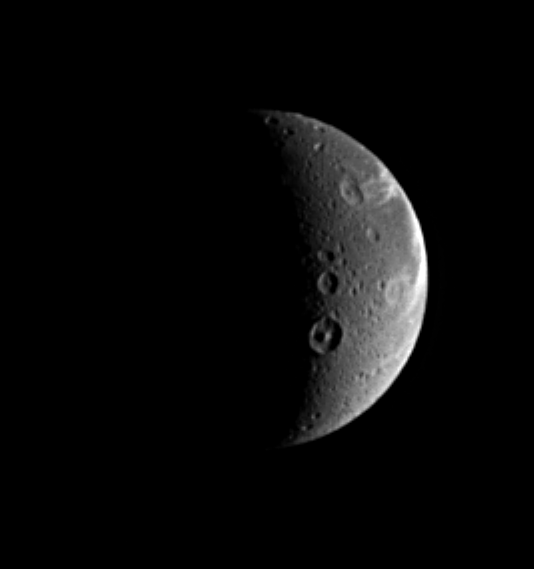

Virgil’s Moon

When naming features on other worlds, scientists like to follow themes, and Dione is no exception. Dione possesses numerous features with names from Virgil’s “Aeneid.” The prominent crater showing a central peak below the center is Dido, a 118-kilometer-wide (73-mile) crater named after the supposed founder of Carthage. The crater just above Dido is Antenor, an 82-kilometer-wide (51-mile) impact crater named after the nephew of Priam who founded the Italian city of Padua. At the upper right is the 97-kilometer-wide (60-mile) impact crater Turnus, which lies at the western end of Carthage Linea, a region of bright, fractured terrain. Dione is 1,118 kilometers (695 miles) across.

The sunlit terrain seen here shows some of the wispy markings on the moon’s trailing hemisphere. Cassini revealed that these markings are actually a complex system of fractures.

North on Dione is up and rotated 25 degrees to the left.

The image was taken in visible light with the Cassini spacecraft narrow-angle camera on Aug. 25, 2005, at a distance of approximately 1.1 million kilometers (700,000 miles) from Dione and at a Sun-Dione-spacecraft, or phase, angle of 107 degrees. Resolution in the original image was 7 kilometers (4 miles) per pixel. The image has been magnified by a factor of two and contrast-enhanced to aid visibility.

The Cassini-Huygens mission is a cooperative project of NASA, the European Space Agency and the Italian Space Agency. The Jet Propulsion Laboratory, a division of the California Institute of Technology in Pasadena, manages the mission for NASA’s Science Mission Directorate, Washington, D.C. The Cassini orbiter and its two onboard cameras were designed, developed and assembled at JPL. The imaging operations center is based at the Space Science Institute in Boulder, Colo.

Credit: NASA/JPL/Space Science Institute